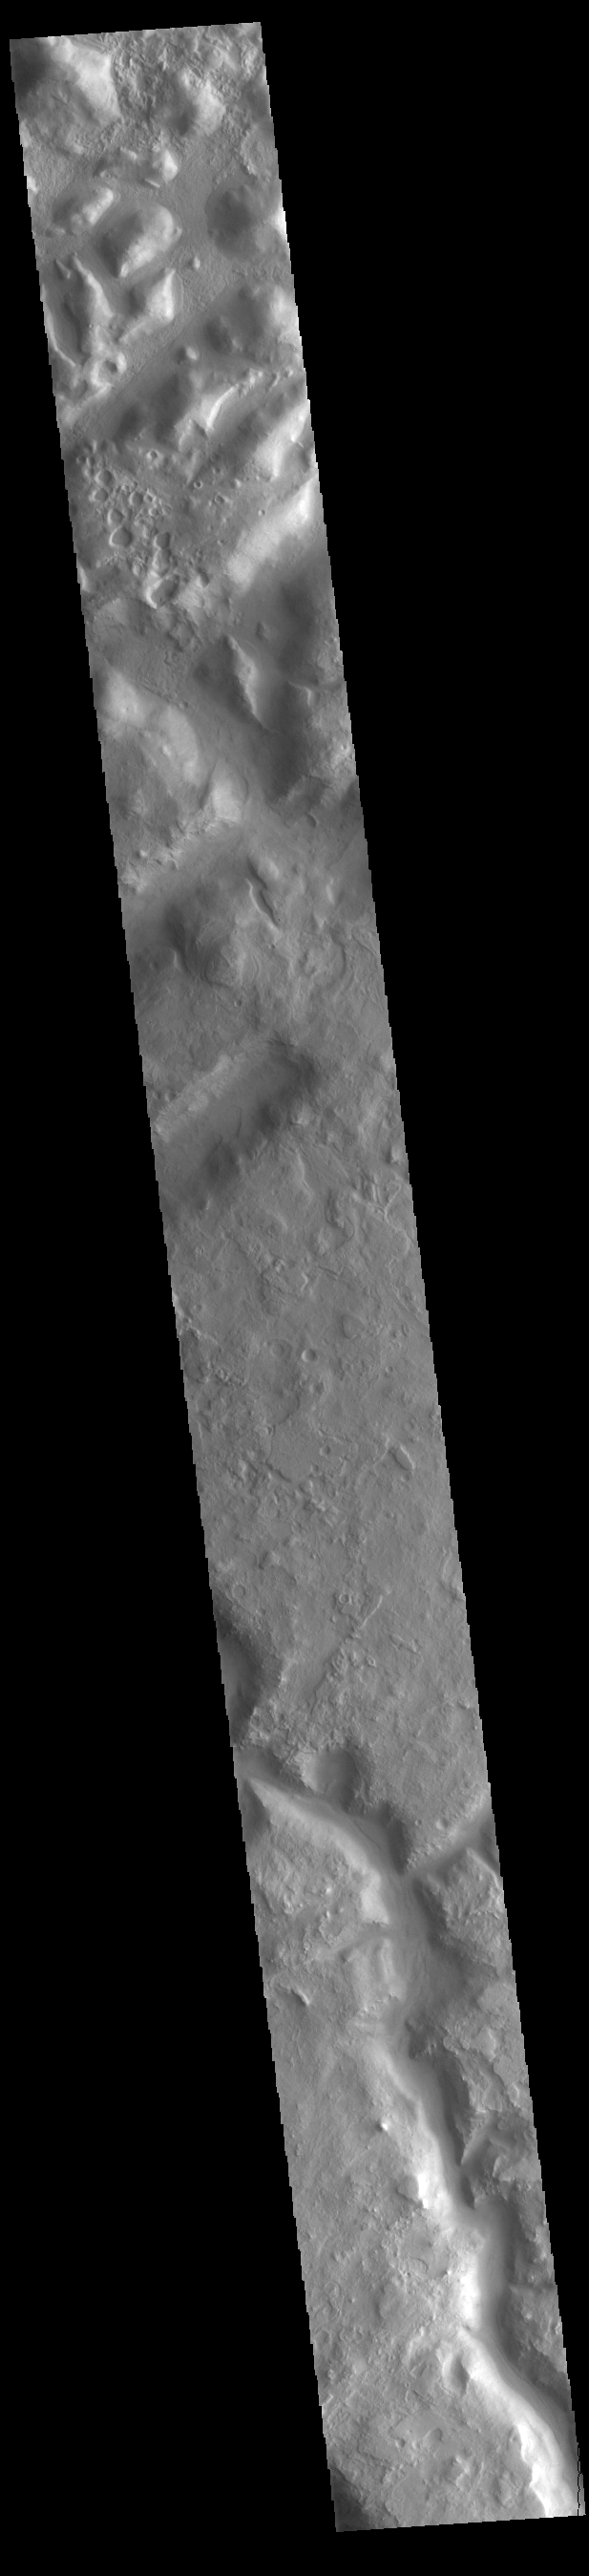

Huo Hsing Vallis

This VIS image shows part of Huo Hsing Vallis (bottom of image). Huo Hsing Vallis arose in Terra Sabaea, and flowed down from the highlands into the lowland region of Nilosyrtis Mensa (top of image).

Credit: NASA/JPL-Caltech/ASU